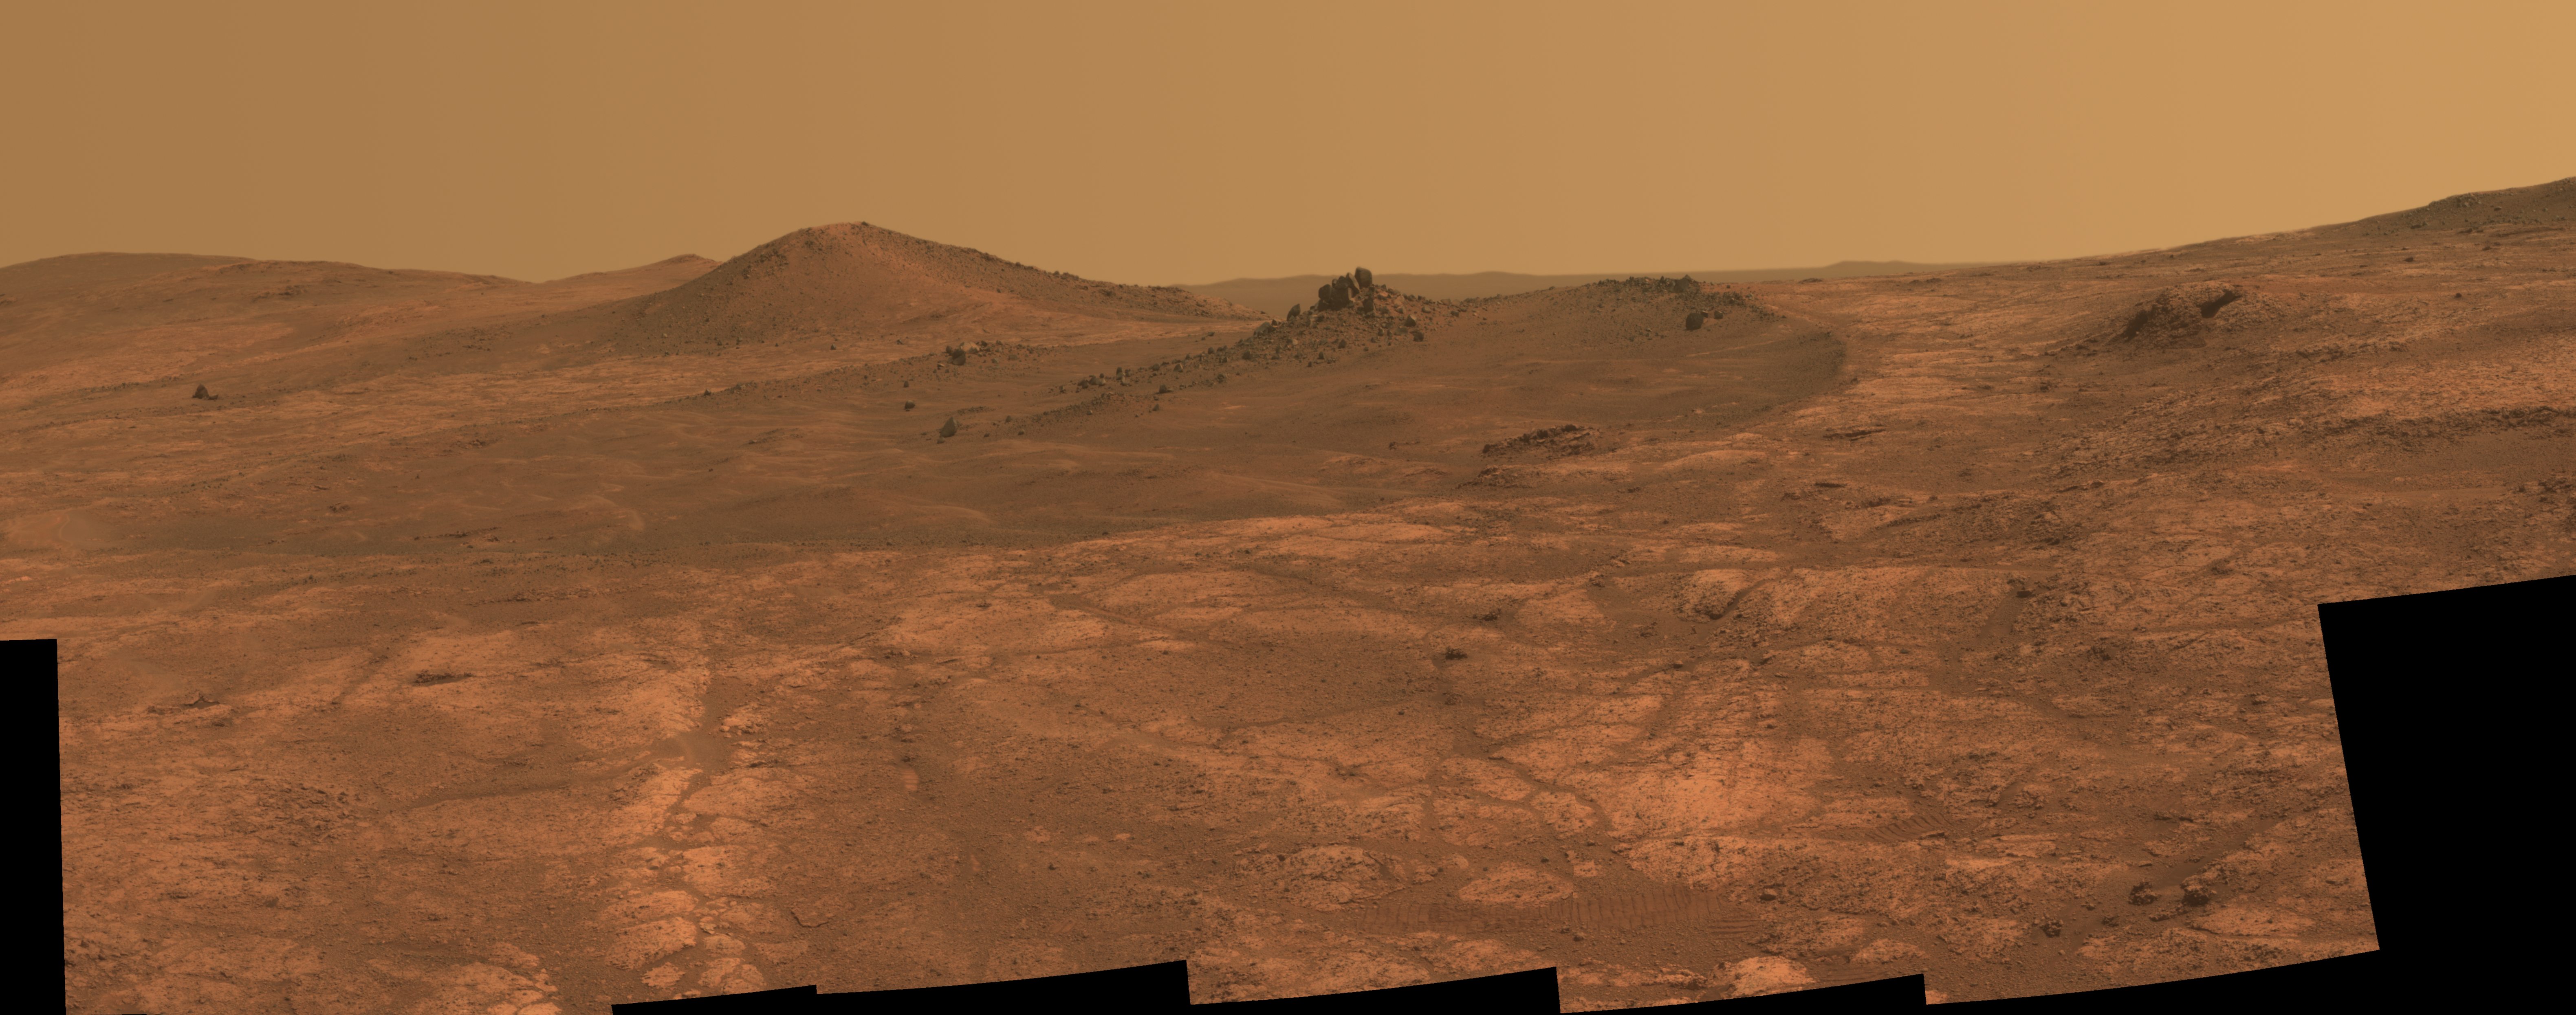

Rock Spire in ‘Spirit of St. Louis Crater’ on Mars

An elongated crater called “Spirit of St. Louis,” with a rock spire in it, dominates a recent scene from the panoramic camera (Pancam) on NASA’s Mars Exploration Rover Opportunity.

Opportunity completed its 4,000 Martian day, or sol, of work on Mars on April 26, 2015. The rover has been exploring Mars since early 2004.

This scene from late March 2015 shows a shallow crater called Spirit of St. Louis, about 110 feet (34 meters) long and about 80 feet (24 meters) wide, with a floor slightly darker than surrounding terrain. The rocky feature toward the far end of the crater is about 7 to 10 feet (2 to 3 meters) tall, rising higher than the crater’s rim.

The component images of this mosaic view were taken on March 29 and 30, 2015, during Sol 3973 and Sol 3974 of the mission. This version of the image is presented in approximate true color by combing exposures taken through three of the Pancam’s color filters, centered on wavelengths of 753 nanometers (near-infrared), 535 nanometers (green) and 432 nanometers (violet).

The view is centered toward the northeast. The rover’s location and the Spirit of Saint Louis Crater are near the center of a map at http://mars.nasa.gov/mer/mission/tm-opportunity/images/MERB_Sol3998_1.jpg.

The unusually shaped Spirit of St. Louis Crater lies on the outer portion of the western rim of Endeavour Crater. Endeavour spans about 14 miles (22 kilometers) in diameter, and Opportunity has been exploring its western rim for about one-third of the rover’s mission, which has lasted more than 11 years. Endeavour’s elevated western rim extends northward to the left from Spirit of St. Louis Crater in this scene. A glimpse to the far side of Endeavour is visible on either side of the rock spire.

JPL manages the Mars Exploration Rover Project for NASA’s Science Mission Directorate in Washington.

Credit: NASA/JPL-Caltech/Cornell Univ./Arizona State Univ.